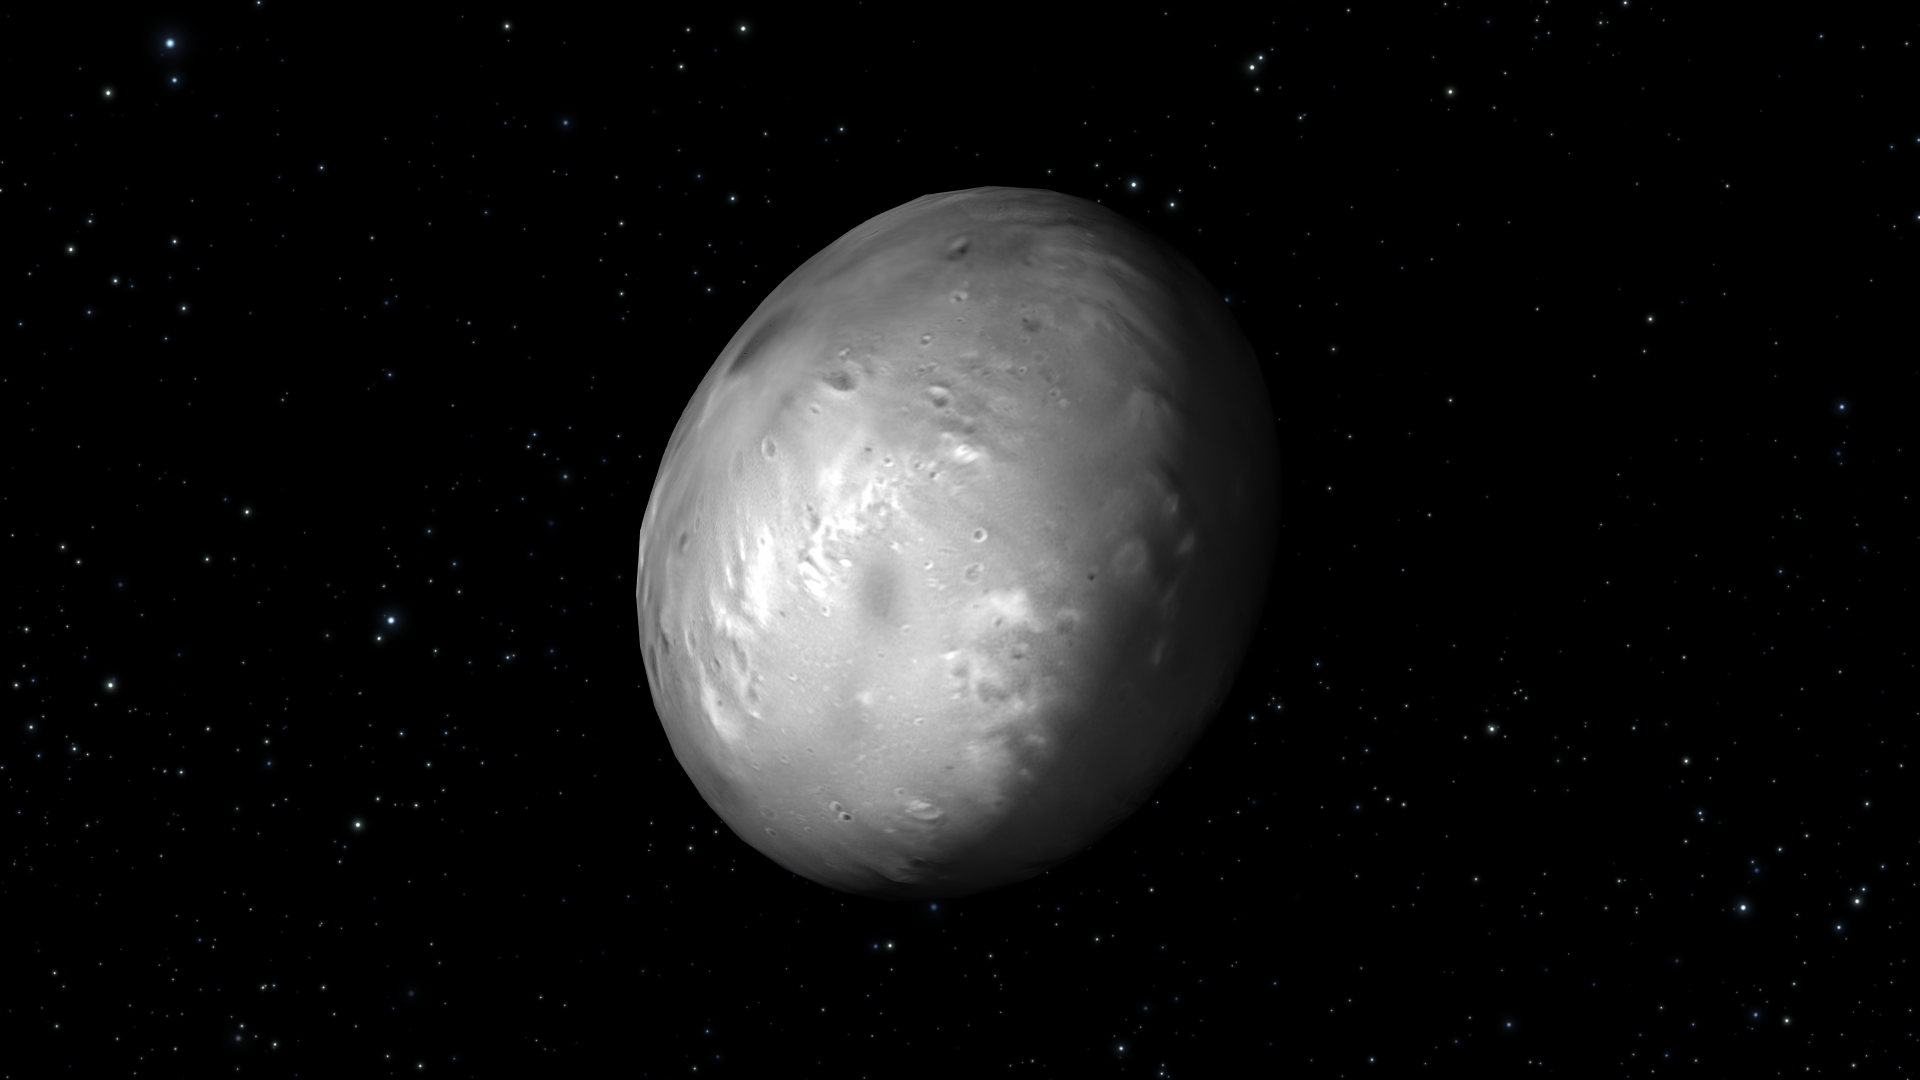

Artist’s View of Nix Rotation, Frame 9

Object Name: Nix

Credit: NASA, ESA, M. Showalter (SETI Institute), and G. Bacon (STScI)